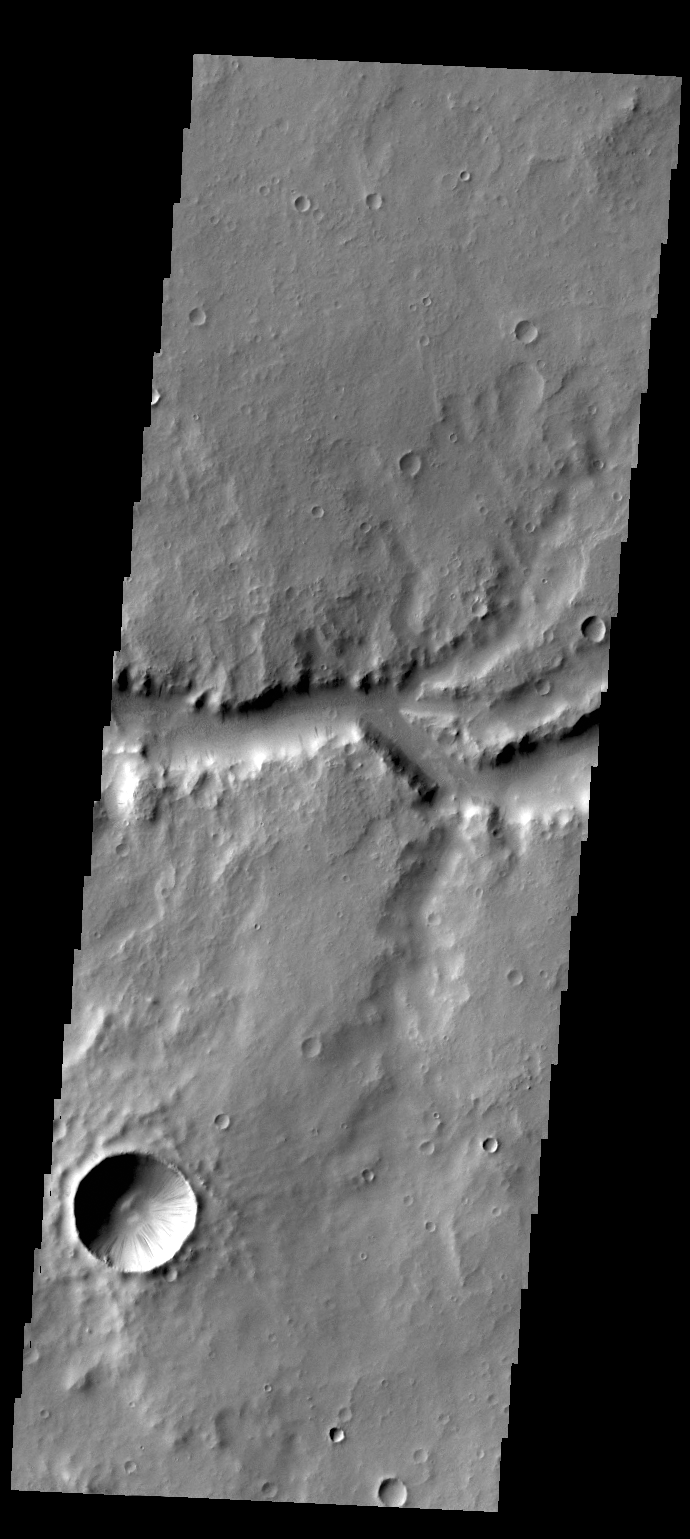

Naktong Vallis

Today’s VIS image shows a portion of Naktong Vallis, located in Terra Sabaea.

Credit: NASA/JPL/ASU